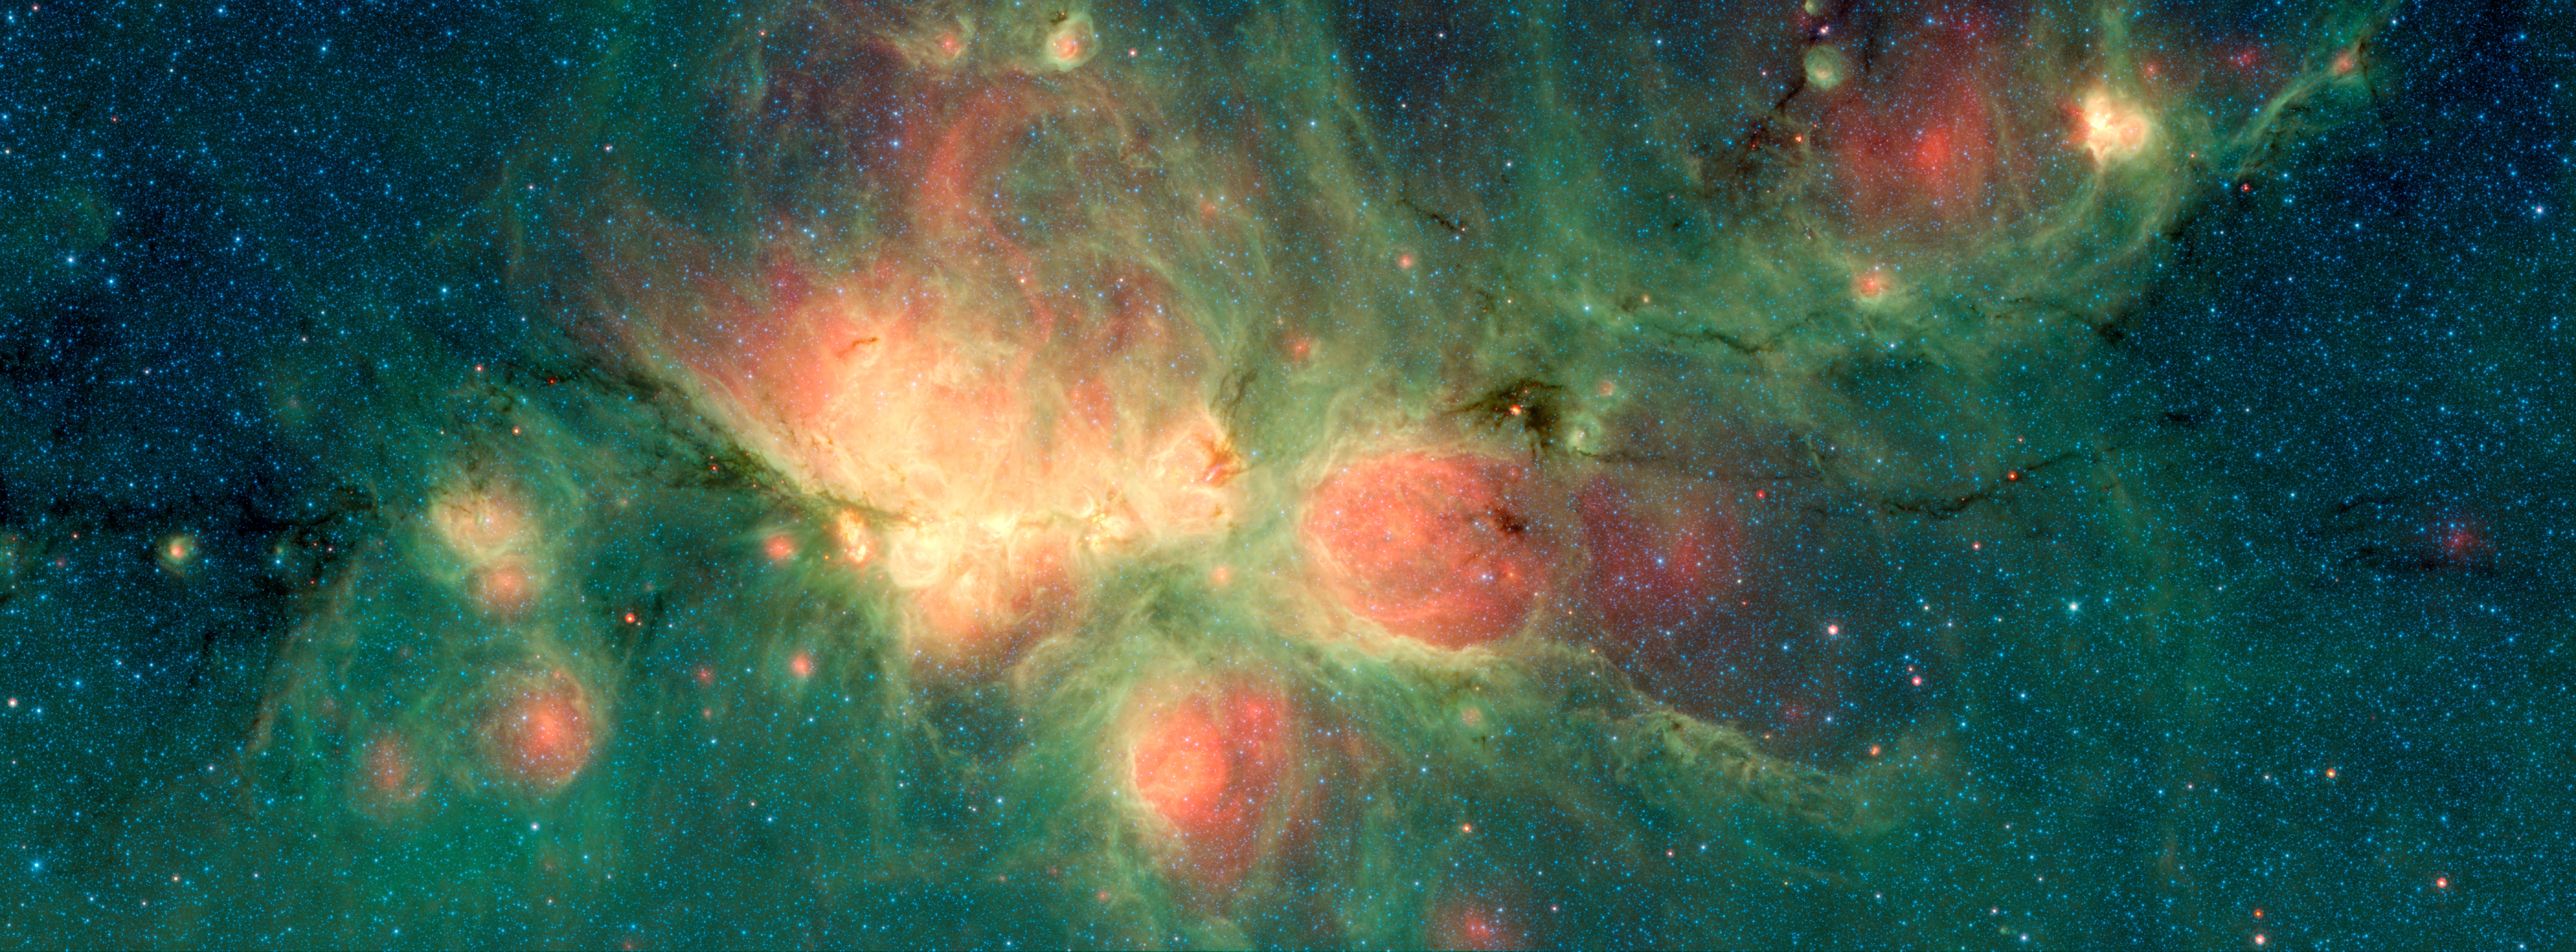

Cat’s Paw Image 1

The Cat’s Paw Nebula, imaged here by NASA’s Spitzer Space Telescope, lies inside the Milky Way Galaxy and is located in the constellation Scorpius. Its distance from Earth is estimated to be between 1.3 kiloparsecs (about 4,200 light years) to 1.7 kiloparsecs (about 5,500 light years).

The bright, cloudlike band running left to right across the image shows the presence of gas and dust that can collapse to form new stars. The black filaments running through the nebula are particularly dense regions of gas and dust. The entire star-forming region is thought to be between 24 and 27 parsecs (80-90 light years) across. The stars that form inside the nebula heat up the pressurized gas surrounding them, such that the gas may expand and form “bubbles”, which appear red in this image. Asymmetric bubbles may “burst,” creating U-shaped features.

The green areas show regions where radiation from hot stars collided with large molecules and small dust grains called “polycyclic aromatic hydocarbons” (PAHs), causing them to fluoresce.

This image was compiled using data from two Spitzer instruments, the Infrared Array Camera (IRAC) and the Multiband Imaging Photometer (MIPS). The colors correspond with wavelengths of 3.6 microns (blue), 4.5 microns (cyan), 8 microns (green) and 24 microns (red).

NASA’s Jet Propulsion Laboratory, Pasadena, California, manages the Spitzer Space Telescope mission for NASA’s Science Mission Directorate, Washington. Science operations are conducted at the Spitzer Science Center at Caltech in Pasadena, California. Spacecraft operations are based at Lockheed Martin Space Systems Company, Littleton, Colorado. Data are archived at the Infrared Science Archive housed at the Infrared Processing and Analysis Center at Caltech. Caltech manages JPL for NASA.

For more information about the Spitzer mission, visit http://www.nasa.gov/spitzer and http://spitzer.caltech.edu.

Photojournal Note: Also available is the full resolution TIFF file PIA22568_full.tif. This file may be too large to view from a browser; it can be downloaded onto your desktop by right-clicking on the previous link and viewed with image viewing software.

Credit: NASA/JPL-Caltech